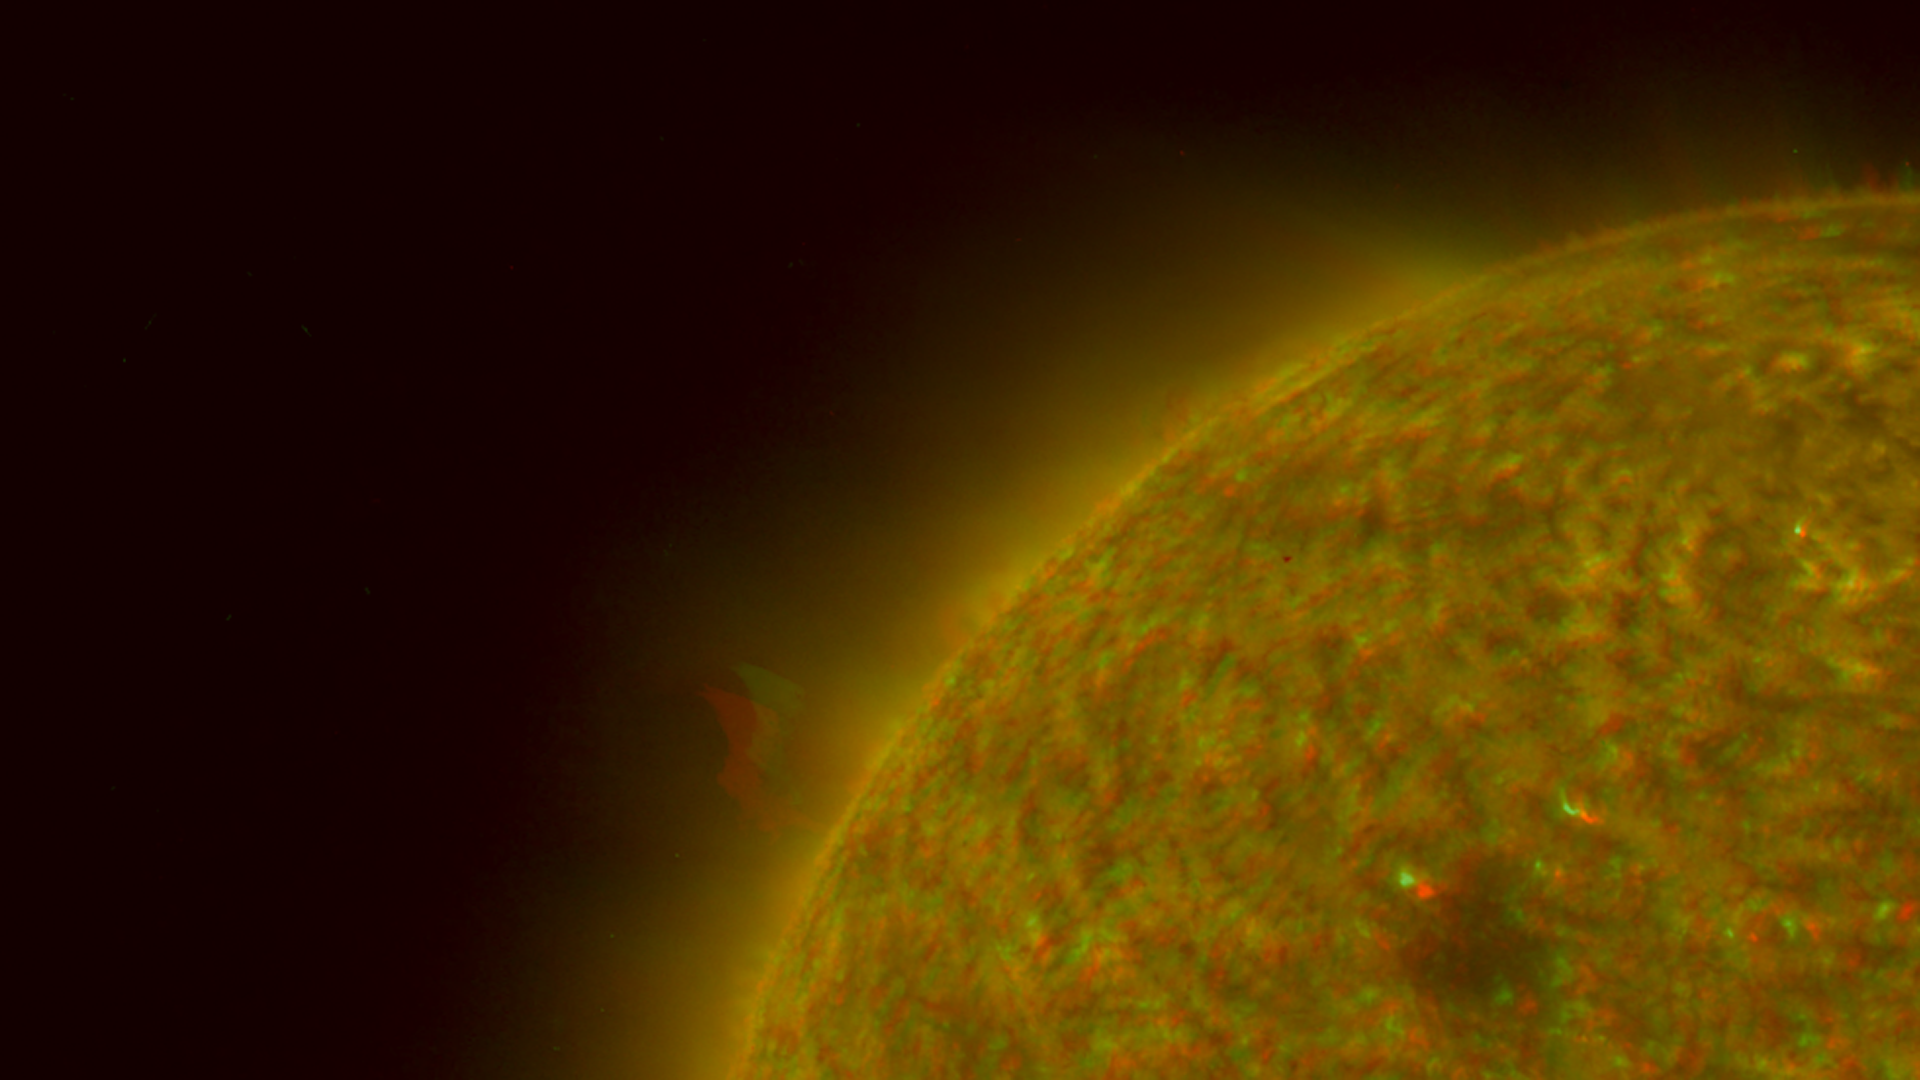

Left Limb of North Pole of the Sun, March 20, 2007 (Anaglyph)

Figure 1: This image was taken by the SECCHI Extreme UltraViolet Imager (EUVI) mounted on the STEREO-B spacecraft. STEREO-B is located behind the Earth, and follows the Earth in orbit around the Sun. This location enables us to view the Sun from the position of a virtual left eye in space.Figure 2: This image was taken by the SECCHI Extreme UltraViolet Imager (EUVI) mounted on the STEREO-A spacecraft. STEREO-A is located ahead of the Earth, and leads the Earth in orbit around the Sun, This location enables us to view the Sun from the position of a virtual right eye in space.
NASA’s Solar TErrestrial RElations Observatory (STEREO) satellites have provided the first three-dimensional images of the Sun. For the first time, scientists will be able to see structures in the Sun’s atmosphere in three dimensions. The new view will greatly aid scientists’ ability to understand solar physics and thereby improve space weather forecasting.

This image is a composite of left and right eye color image pairs taken by the SECCHI Extreme UltraViolet Imager (EUVI) mounted on the STEREO-B and STEREO-A spacecraft. STEREO-B is located behind the Earth, and follows the Earth in orbit around the Sun. This location enables us to view the Sun from the position of a virtual left eye in space. STEREO-A is located ahead of the Earth, and leads the Earth in orbit around the Sun, This location enables us to view the Sun from the position of a virtual right eye in space.

The EUVI imager is sensitive to wavelengths of light in the extreme ultraviolet portion of the spectrum. EUVI bands at wavelengths of 304, 171 and 195 Angstroms have been mapped to the red blue and green visible portion of the spectrum; and processed to emphasize the three-dimensional structure of the solar material.

STEREO, a two-year mission, launched October 2006, will provide a unique and revolutionary view of the Sun-Earth System. The two nearly identical observatories — one ahead of Earth in its orbit, the other trailing behind — will trace the flow of energy and matter from the Sun to Earth. They will reveal the 3D structure of coronal mass ejections; violent eruptions of matter from the sun that can disrupt satellites and power grids, and help us understand why they happen. STEREO will become a key addition to the fleet of space weather detection satellites by providing more accurate alerts for the arrival time of Earth-directed solar ejections with its unique side-viewing perspective.

STEREO is the third mission in NASA’s Solar Terrestrial Probes program within NASA’s Science Mission Directorate, Washington. The Goddard Science and Exploration Directorate manages the mission, instruments, and science center. The Johns Hopkins University Applied Physics Laboratory, Laurel, Md., designed and built the spacecraft and is responsible for mission operations. The imaging and particle detecting instruments were designed and built by scientific institutions in the U.S., UK, France, Germany, Belgium, Netherlands, and Switzerland. JPL is a division of the California Institute of Technology in Pasadena.

Credit: NASA/JPL-Caltech/NRL/GSFC